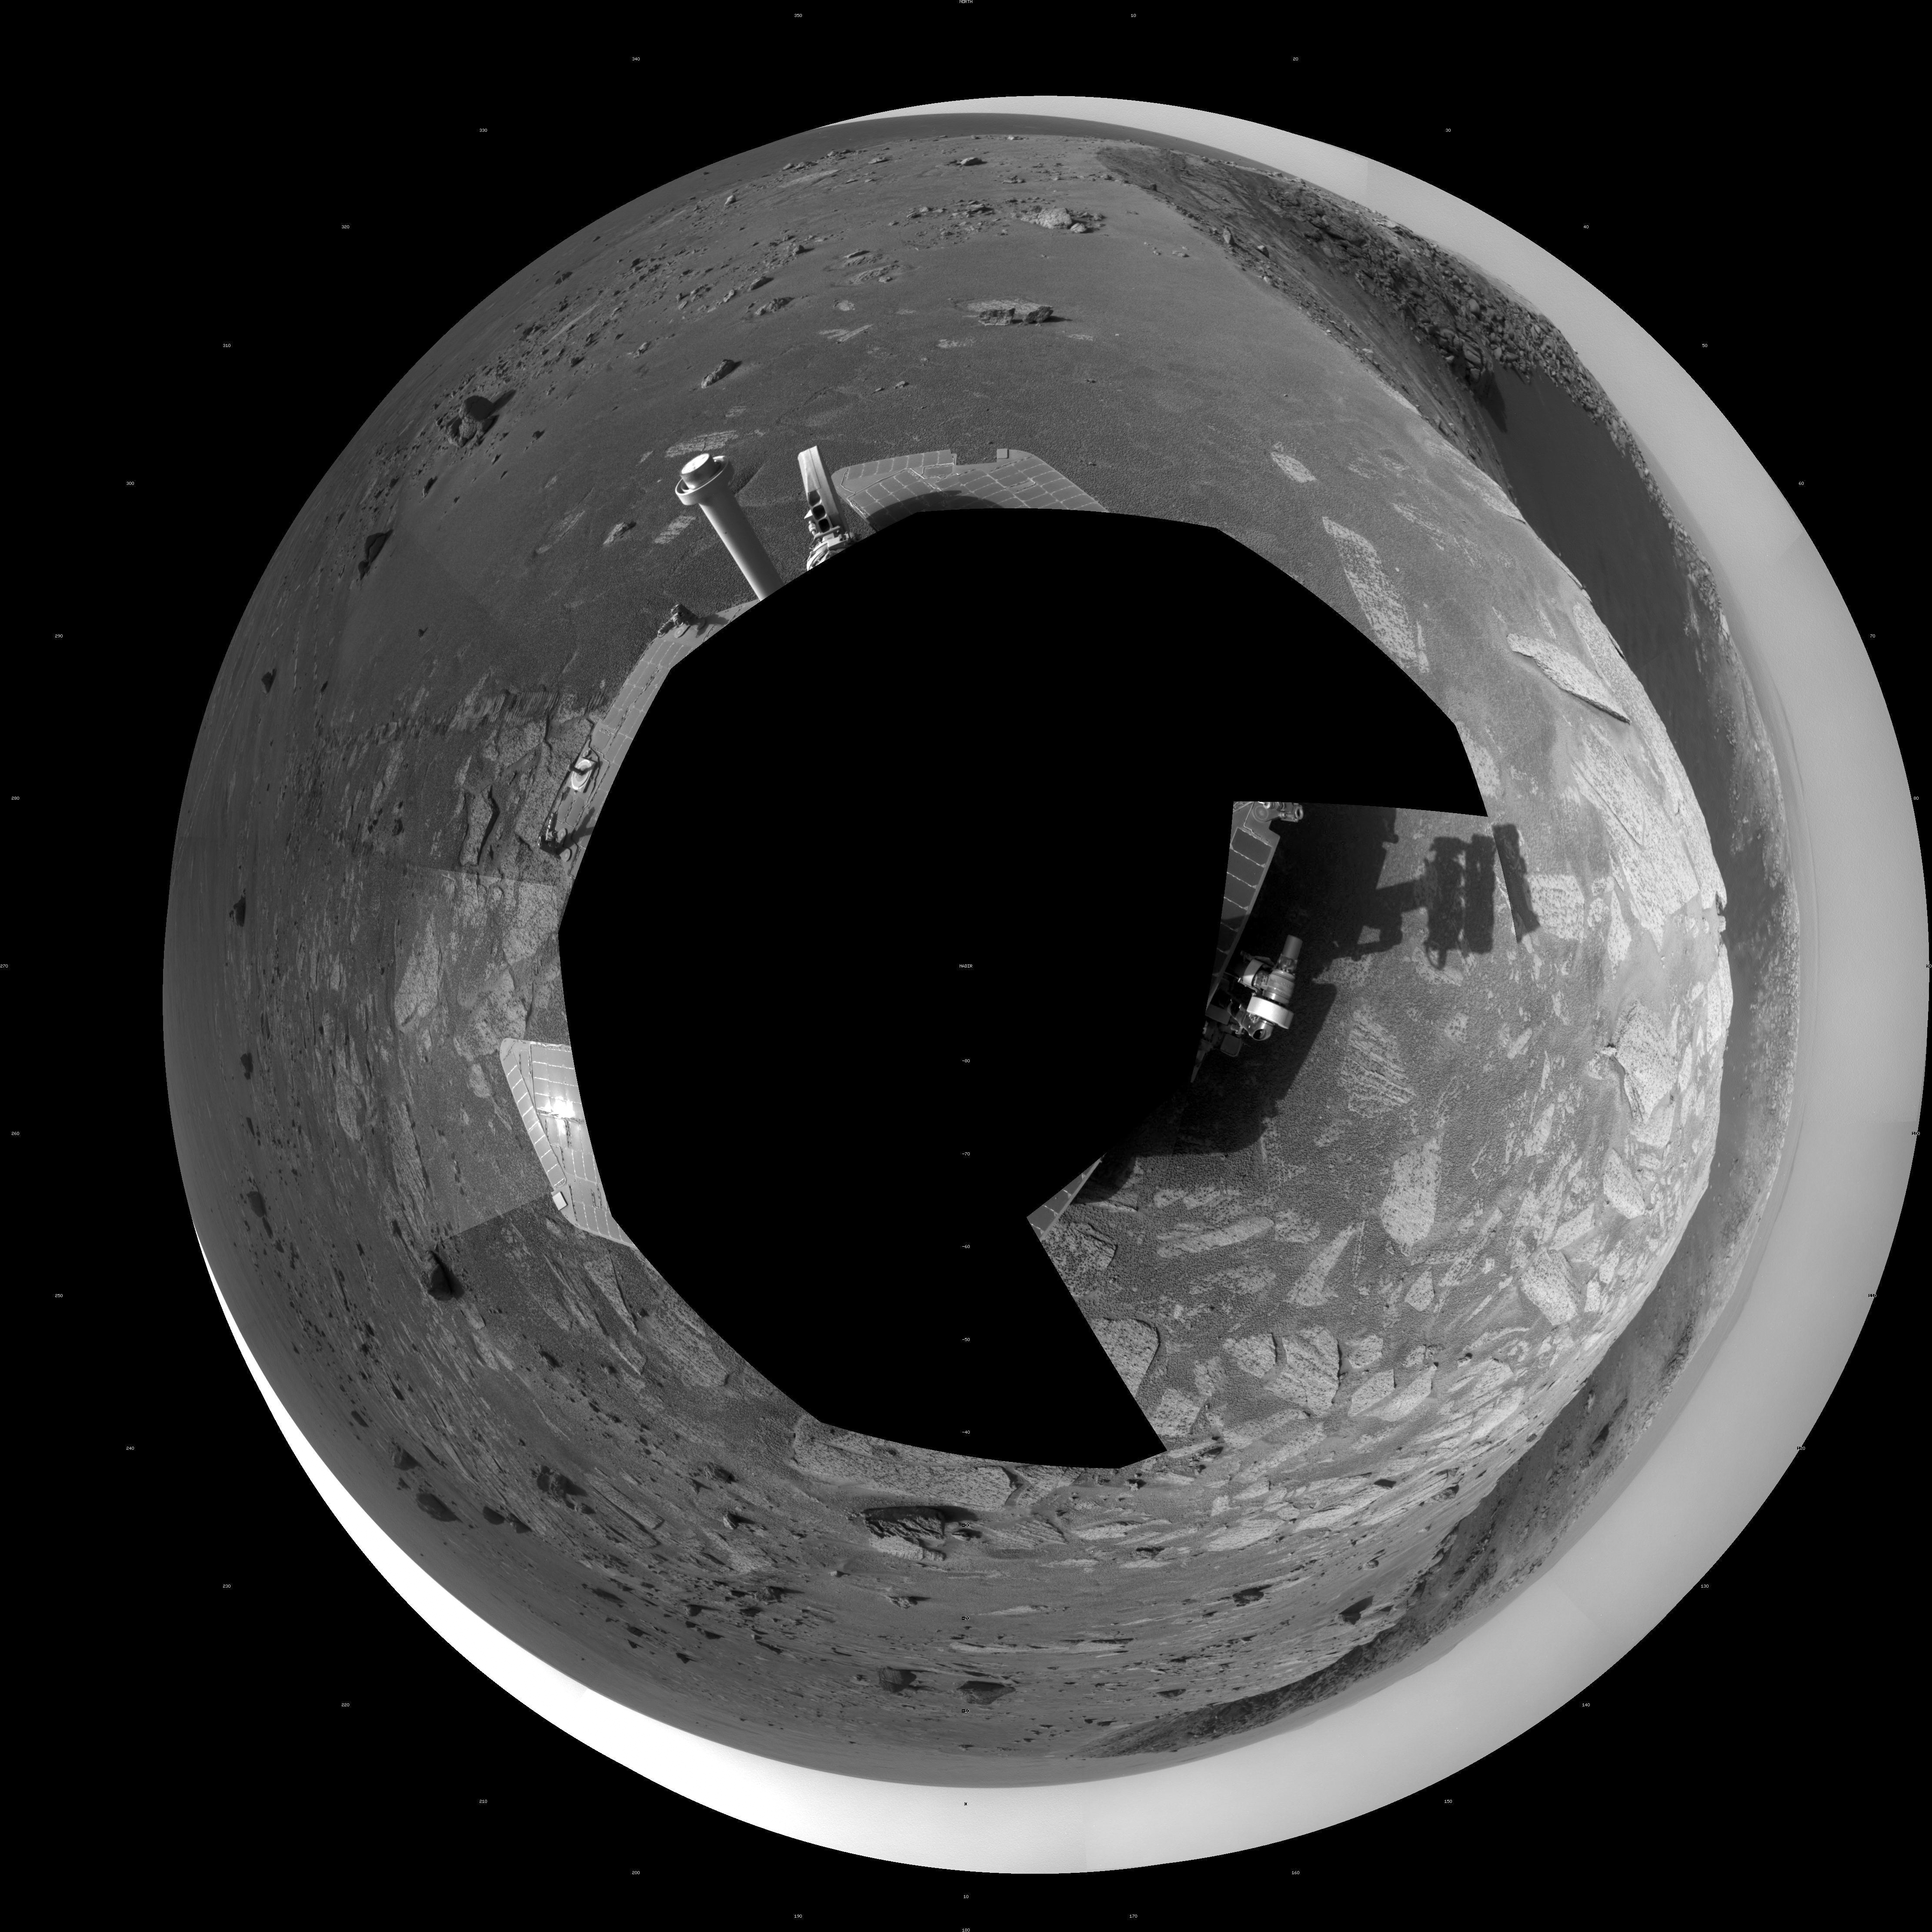

‘Santa Maria’ Crater in 360-Degree View, Sol 2451 (Polar)

Originally released December 23, 2010

A football-field-size crater, informally named “Santa Maria,” dominates the scene in this 360-degree, stereo view from NASA’s Mars Exploration Rover Opportunity.

Following a 25-meter (82-foot) drive on the 2,451st Martian day, or sol, of the rover’s work on Mars (Dec. 16, 2010), Opportunity used its navigation camera to take the frames combined into this mosaic. The view is presented as a polar projection, with north at the top.

NASA’s Jet Propulsion Laboratory, a division of the California Institute of Technology in Pasadena, manages the Mars Exploration Rover Project for the NASA Science Mission Directorate, Washington.

Credit: NASA/JPL-Caltech